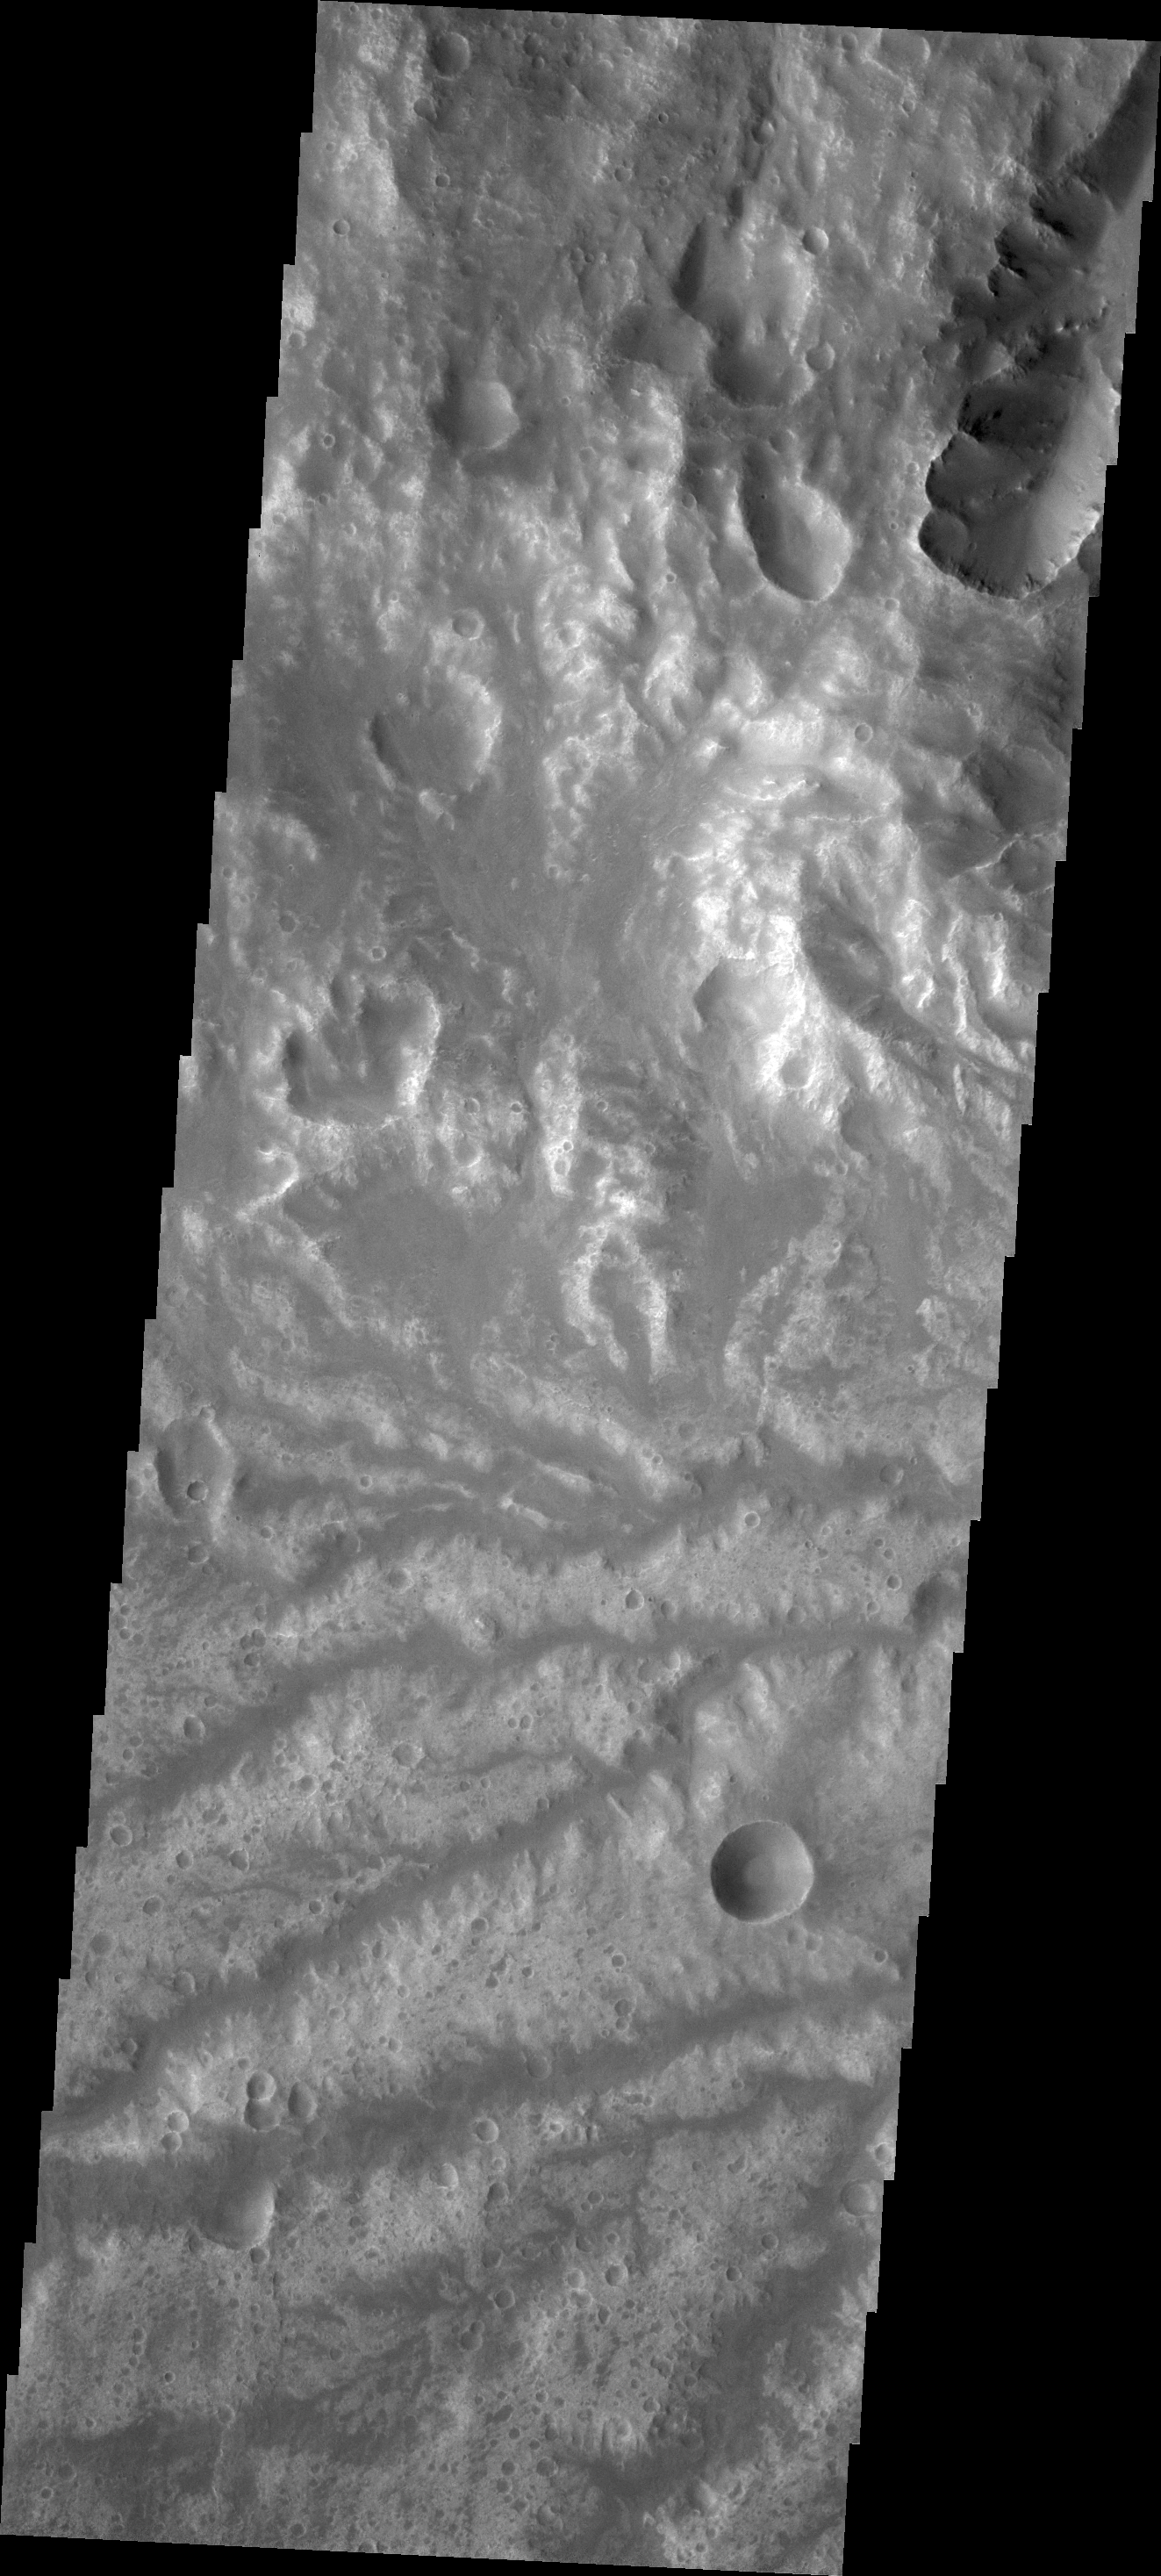

Arda Valles

This network of channels is called Arda Valles.

Credit: NASA/JPL/ASU